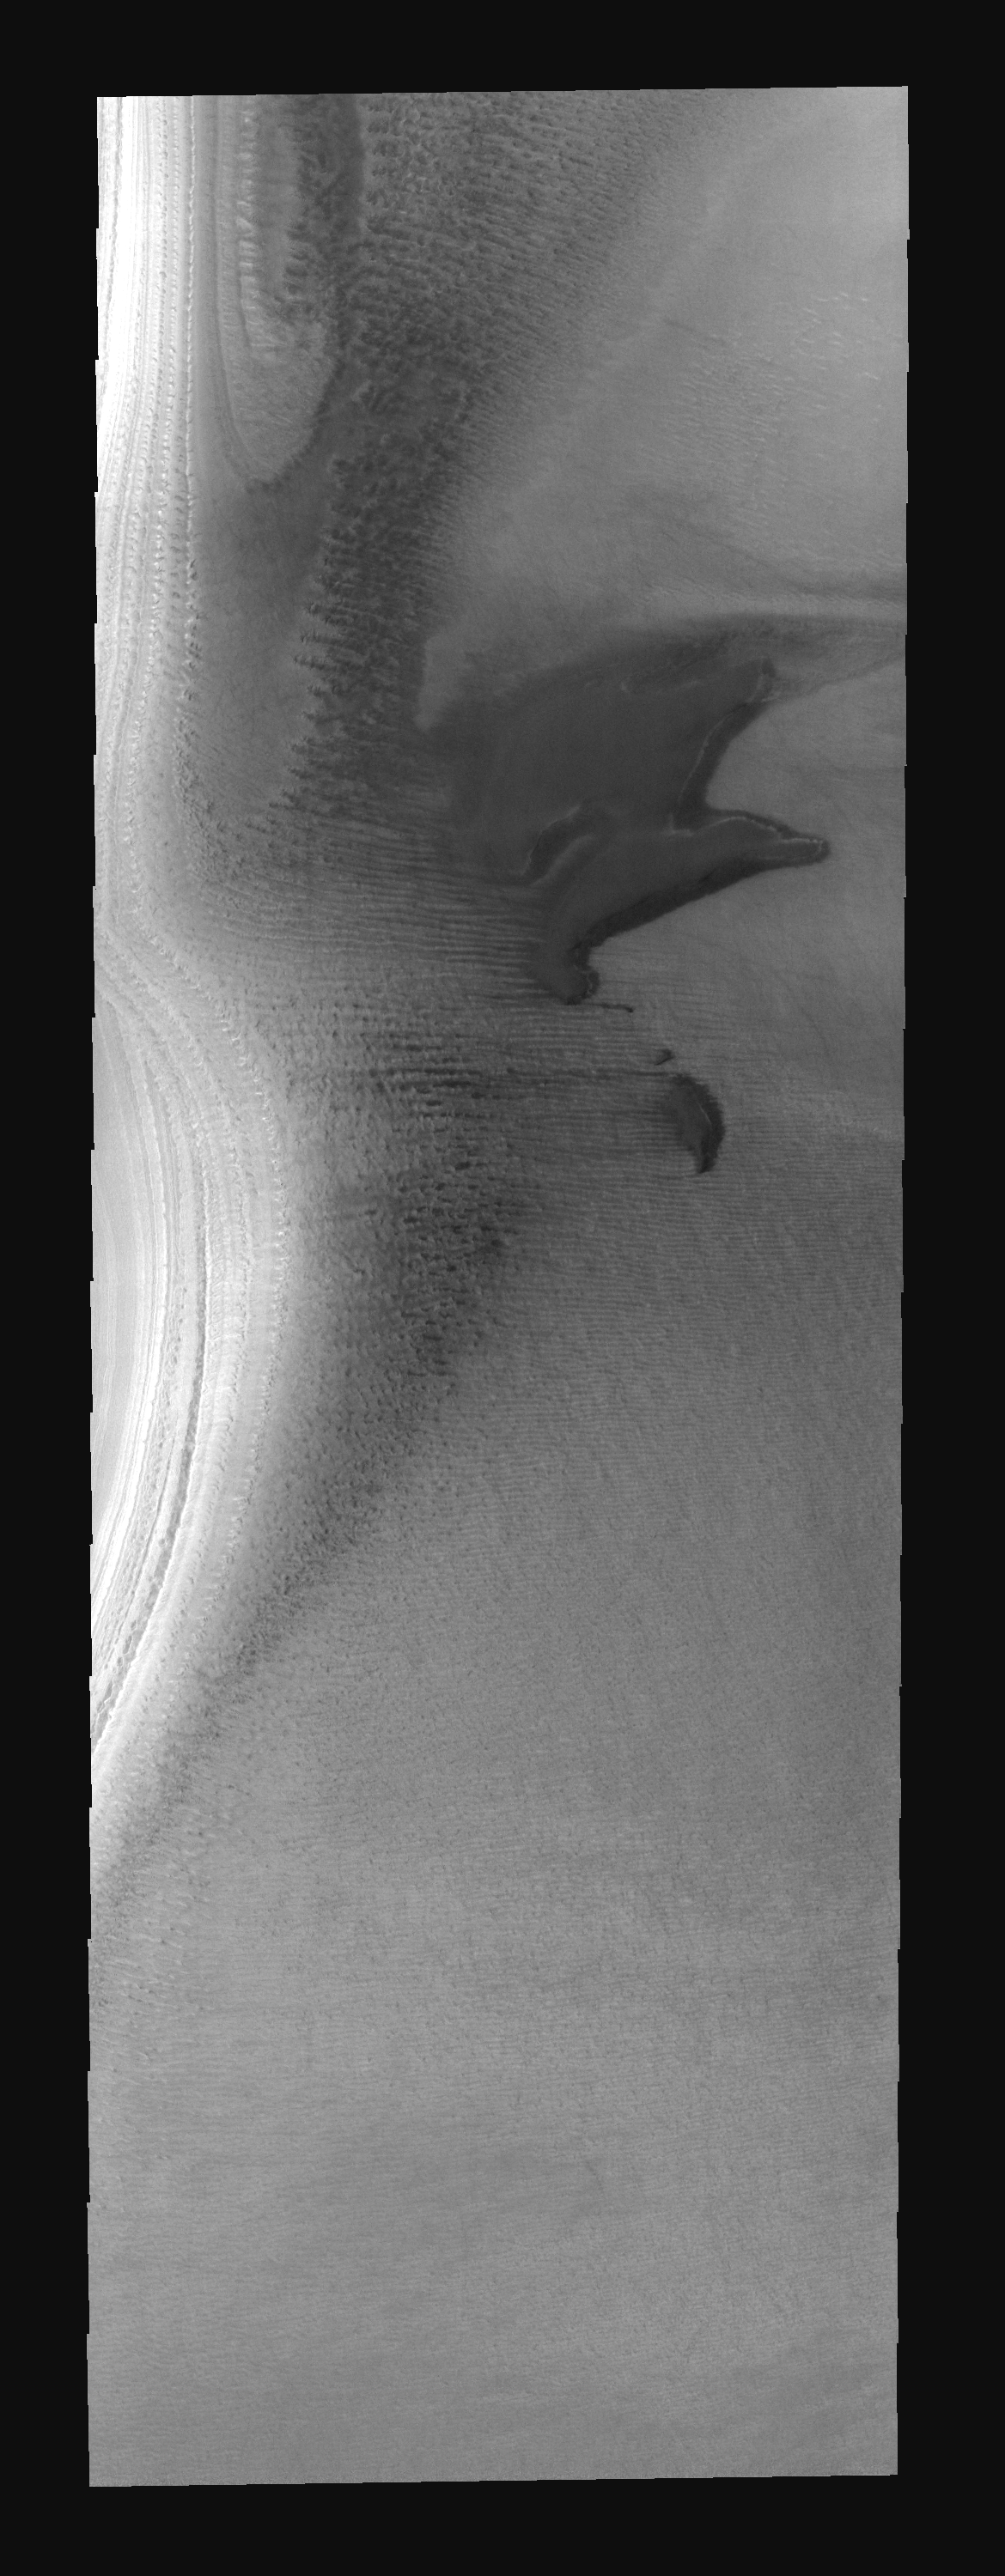

THEMIS ART #71

Back by popular demand: THEMIS ART IMAGE #71 Is it a pig oinking or dolphins jumping? These south polar dunes have an animal appearance.

Image information: VIS instrument. Latitude -79.7N, Longitude 212.9E. 17 meter/pixel resolution.

Please see the THEMIS Data Citation Note for details on crediting THEMIS images.

Note: this THEMIS visual image has not been radiometrically nor geometrically calibrated for this preliminary release. An empirical correction has been performed to remove instrumental effects. A linear shift has been applied in the cross-track and down-track direction to approximate spacecraft and planetary motion. Fully calibrated and geometrically projected images will be released through the Planetary Data System in accordance with Project policies at a later time.

NASA’s Jet Propulsion Laboratory manages the 2001 Mars Odyssey mission for NASA’s Office of Space Science, Washington, D.C. The Thermal Emission Imaging System (THEMIS) was developed by Arizona State University, Tempe, in collaboration with Raytheon Santa Barbara Remote Sensing. The THEMIS investigation is led by Dr. Philip Christensen at Arizona State University. Lockheed Martin Astronautics, Denver, is the prime contractor for the Odyssey project, and developed and built the orbiter. Mission operations are conducted jointly from Lockheed Martin and from JPL, a division of the California Institute of Technology in Pasadena.

Credit: NASA/JPL/ASU